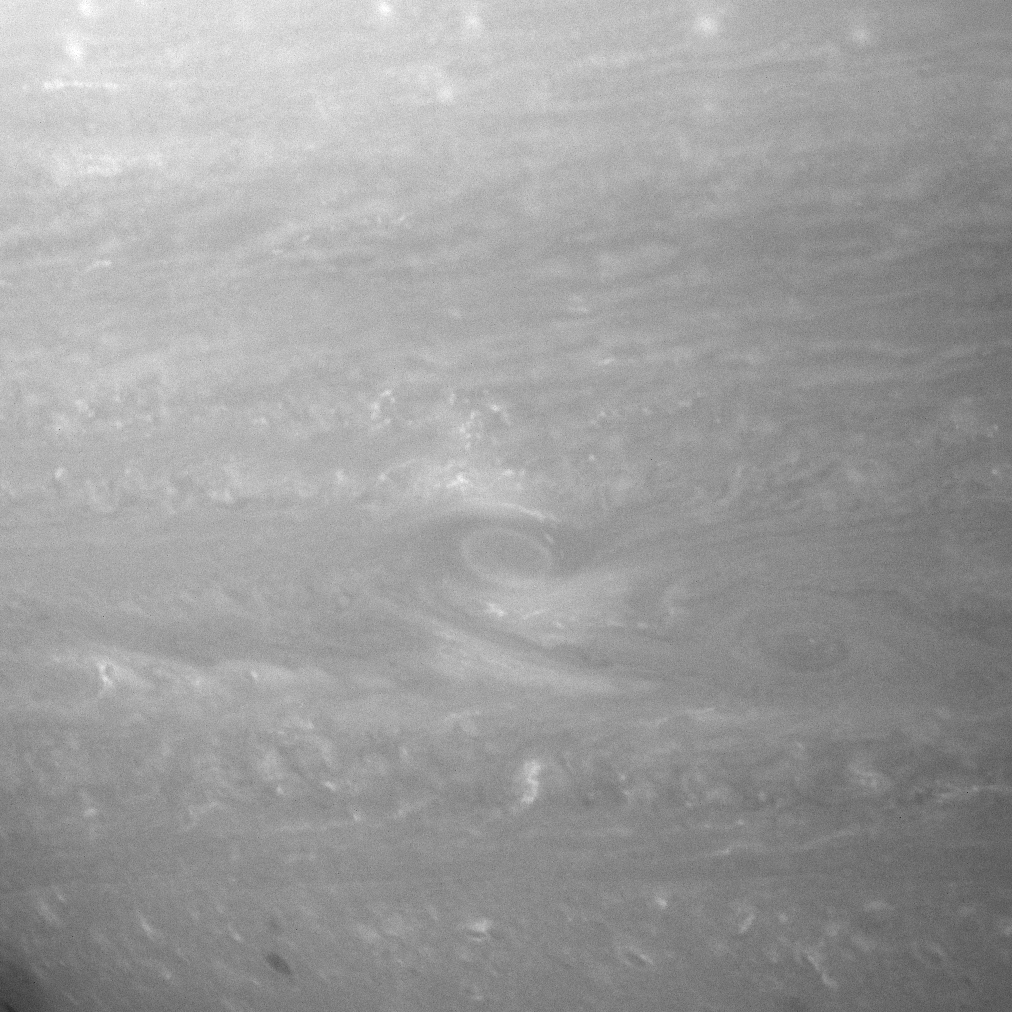

Raging Vortices

Monster storms, or vortices, swirl in the roiling atmosphere of giant Saturn.

Popcorn-like clouds appear throughout the field of view. Hints of the organized jets are apparent.

This view looks toward a region centered at 22 degrees south of the planet’s equator.

The image was taken with the Cassini spacecraft narrow-angle camera on Aug. 14, 2007 using a spectral filter sensitive to wavelengths of infrared light centered at 750 nanometers. The view was obtained at a distance of approximately 4 million kilometers (2.5 million miles) from Saturn. Image scale is 24 kilometers (15 miles) per pixel.

The Cassini-Huygens mission is a cooperative project of NASA, the European Space Agency and the Italian Space Agency. The Jet Propulsion Laboratory, a division of the California Institute of Technology in Pasadena, manages the mission for NASA’s Science Mission Directorate, Washington, D.C. The Cassini orbiter and its two onboard cameras were designed, developed and assembled at JPL. The imaging operations center is based at the Space Science Institute in Boulder, Colo.

Credit: NASA/JPL/Space Science Institute